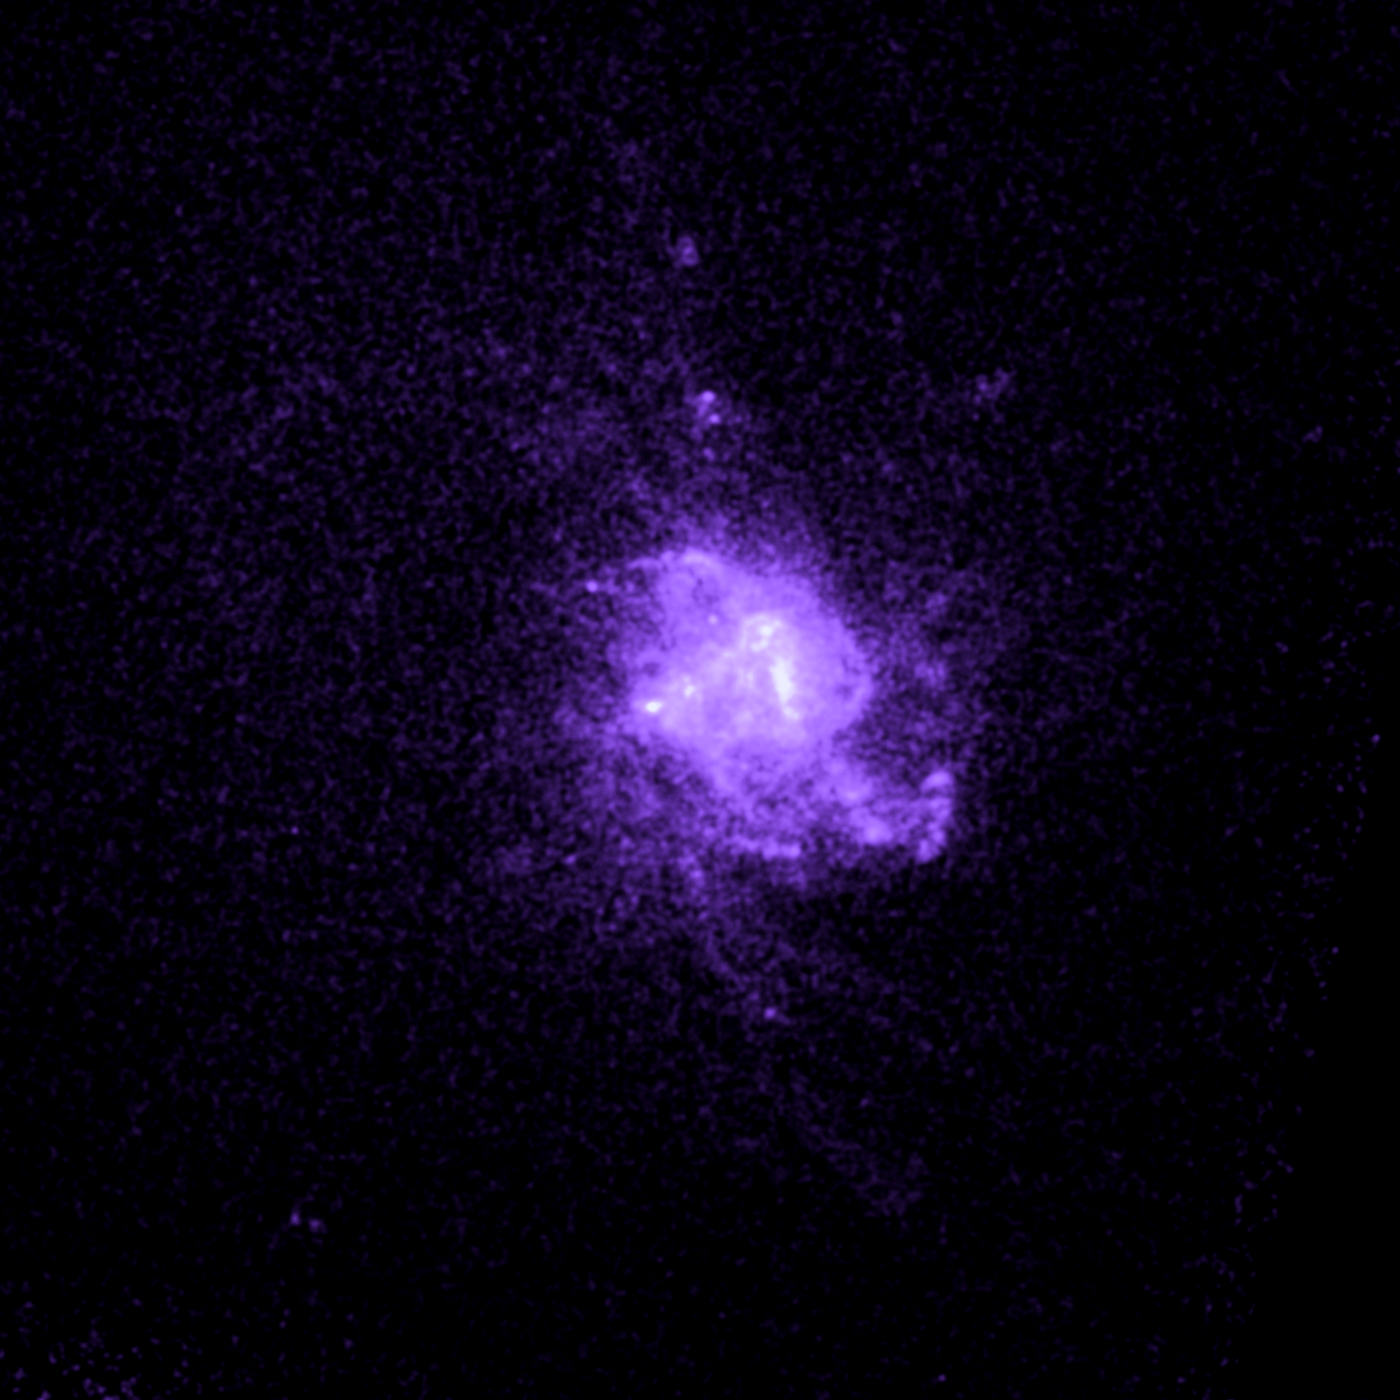

Galaxy Abell 2597

Object Name: Abell 2597
Object Description: Brightest Cluster Galaxies (BCG)
Instrument: HST/ACS/SBC

Compass and Scale Compass and Scale An astronomical image with a scale that shows how large an object is on the sky, a compass that shows how the object is oriented on the sky, and the filters with which the image was made.

Credit: NASA, ESA, G. Tremblay (Yale University), and R. Mittal (Rochester Institute of Technology, and Max Planck Institute for Gravitational Physics)